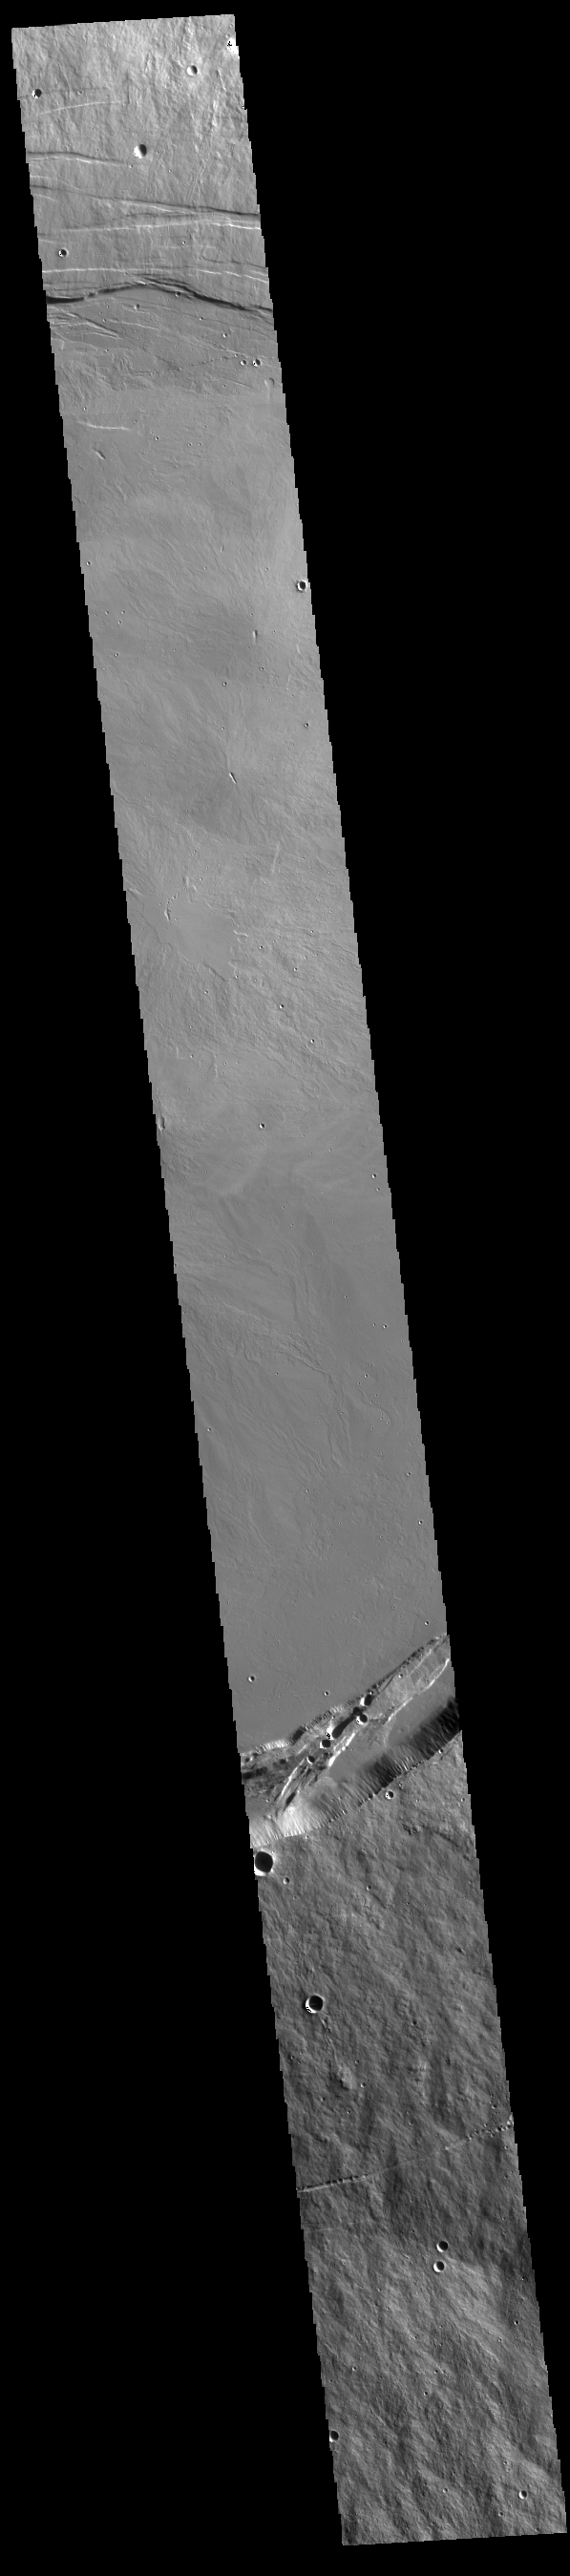

Arsia Mons Summit

A large volcanic crater known as a caldera is located at the summit of all of the Tharsis volcanoes. These calderas are produced by massive volcanic explosions and collapse.Today’s VIS image shows the summit caldera of Arsia Mons. Several small volcanic vents are visible on the caldera floor. It is not uncommon for calderas to have “flat” floors after the final explosive eruption the empties the subsurface magma chamber. There may still be some magma or superheated rock left after the collapse that will fill in part of the depression. Additionally, over time erosion will work to level the topography. Within the Arsia Mons caldera there was renewed activity from several small vents that occurred along the alignment of the NE/SW trend of the three large volcanoes. This ongoing, low volume activity is similar to the lava lake in Kilauea in Hawaii. Arsia Mons is the southernmost of the Tharsis volcanoes. It is 450 km (270 miles) in diameter, almost 20 km (12 miles) high, and the summit caldera is 120 km (72 miles) wide. For comparison, the largest volcano on Earth is Mauna Loa. From its base on the sea floor, Mauna Loa measures only 6.3 miles high and 75 miles in diameter.The Arsia Mons summit caldera is larger than many volcanoes on Earth.

Credit: NASA/JPL-Caltech/ASU